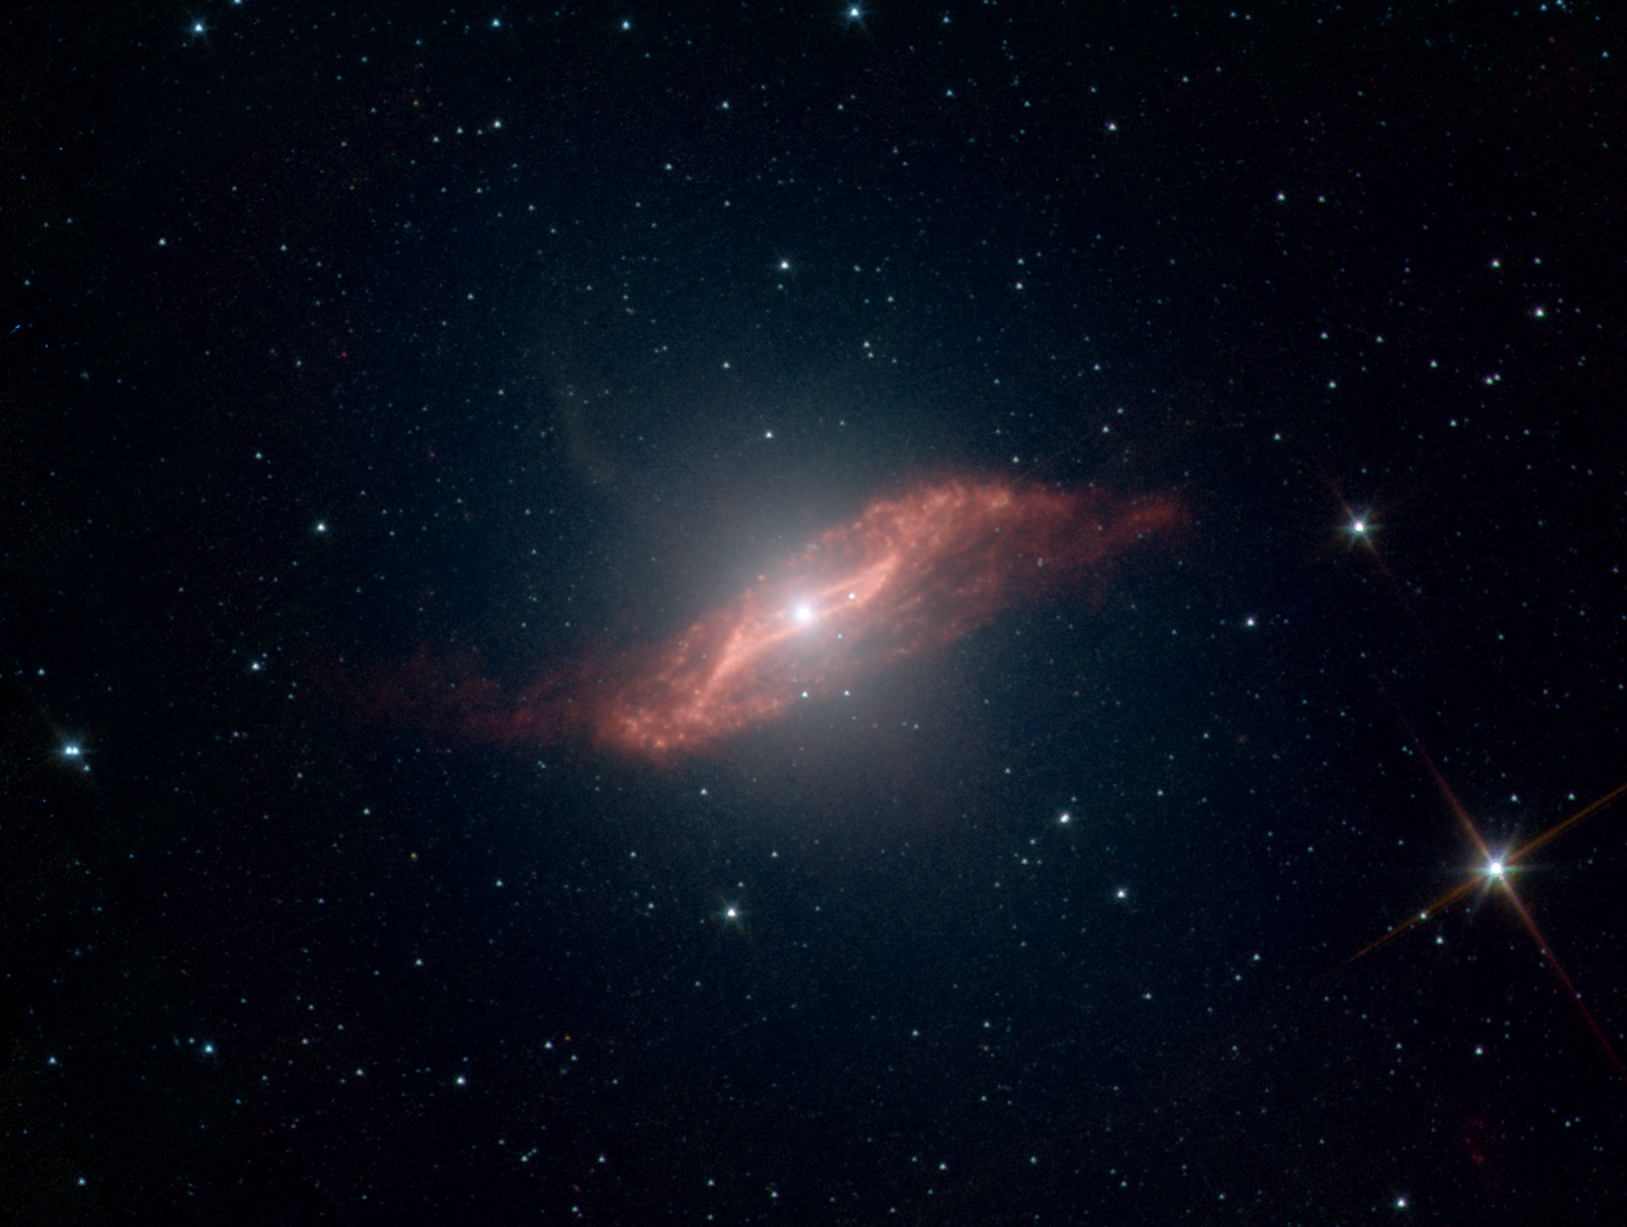

The Making of a Galactic Parallelogram

This image taken by NASA’s Spitzer Space Telescope shows in unprecedented detail the galaxy Centaurus A’s last big meal: a spiral galaxy seemingly twisted into a parallelogram-shaped structure of dust. Spitzer’s ability to both see dust and see through it allowed the telescope to peer into the center of Centaurus A and capture this galactic remnant as never before.

An elliptical galaxy located 11 million light-years from Earth, Centaurus A is one of the brightest sources of radio waves in the sky. These radio waves indicate the presence of a supermassive black hole, which may be “feeding” off the leftover galactic meal.

A high-speed jet of gas can be seen shooting above the plane of the galaxy (the faint, fuzzy feature pointing from the center toward the upper left). Jets are a common feature of galaxies, and this one is probably receiving an extra boost from the galactic remnant.

Scientists have created a model that explains how such a strangely geometric structure could arise. In this model, a spiral galaxy falls into an elliptical galaxy, becoming warped and twisted in the process. The folds in the warped disc create the parallelogram-shaped illusion.

Credit: NASA/JPL-Caltech